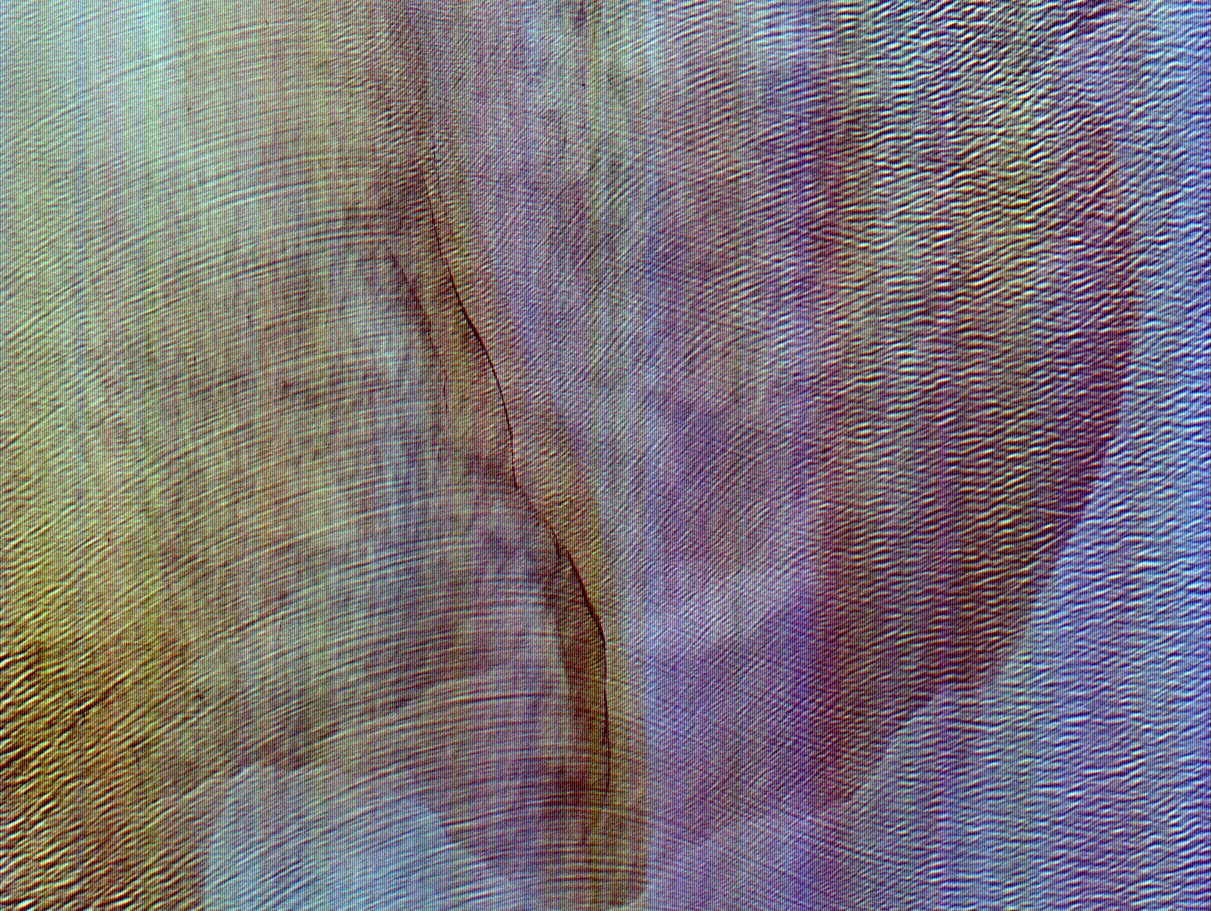

ASTER Waves

The pattern on the right half of this image of the Bay of Bengal is the result of two opposing wave trains colliding. This ASTER sub-scene, acquired on March 29, 2000, covers an area 18 kilometers (13 miles) wide and 15 kilometers (9 miles) long in three bands of the reflected visible and infrared wavelength region. The visible and near-infrared bands highlight surface waves due to specular reflection of sunlight off of the wave faces.

Advanced Spaceborne Thermal Emission and Reflection Radiometer (ASTER) is one of five Earth-observing instruments launched December 18, 1999, on NASA’s Terra satellite. The instrument was built by Japan’s Ministry of International Trade and Industry. A joint U.S./Japan science team is responsible for validation and calibration of the instrument and the data products. Dr. Anne Kahle at NASA’s Jet Propulsion Laboratory, Pasadena, California, is the U.S. science team leader; Moshe Pniel of JPL is the project manager. ASTER is the only high-resolution imaging sensor on Terra. The primary goal of the ASTER mission is to obtain high-resolution image data in 14 channels over the entire land surface, as well as black and white stereo images. With revisit time of between 4 and 16 days, ASTER will provide the capability for repeat coverage of changing areas on Earth’s surface. Advanced Spaceborne Thermal Emission and Reflection Radiometer (ASTER) is one of five Earth-observing instruments launched December 18, 1999, on NASA’s Terra satellite. The instrument was built by Japan’s Ministry of International Trade and Industry. A joint U.S./Japan science team is responsible for validation and calibration of the instrument and the data products. Dr. Anne Kahle at NASA’s Jet Propulsion Laboratory, Pasadena, California, is the U.S. science team leader; Moshe Pniel of JPL is the project manager. ASTER is the only high-resolution imaging sensor on Terra. The primary goal of the ASTER mission is to obtain high-resolution image data in 14 channels over the entire land surface, as well as black and white stereo images. With revisit time of between 4 and 16 days, ASTER will provide the capability for repeat coverage of changing areas on Earth’s surface.

The broad spectral coverage and high spectral resolution of ASTER will provide scientists in numerous disciplines with critical information for surface mapping and monitoring dynamic conditions and temporal change. Examples of applications include monitoring glacial advances and retreats, potentially active volcanoes, thermal pollution, and coral reef degradation; identifying crop stress; determining cloud morphology and physical properties; evaluating wetlands; mapping surface temperature of soils and geology; and measuring surface heat balance.

Credit: NASA/GSFC/METI/ERSDAC/JAROS, and U.S./Japan ASTER Science Team